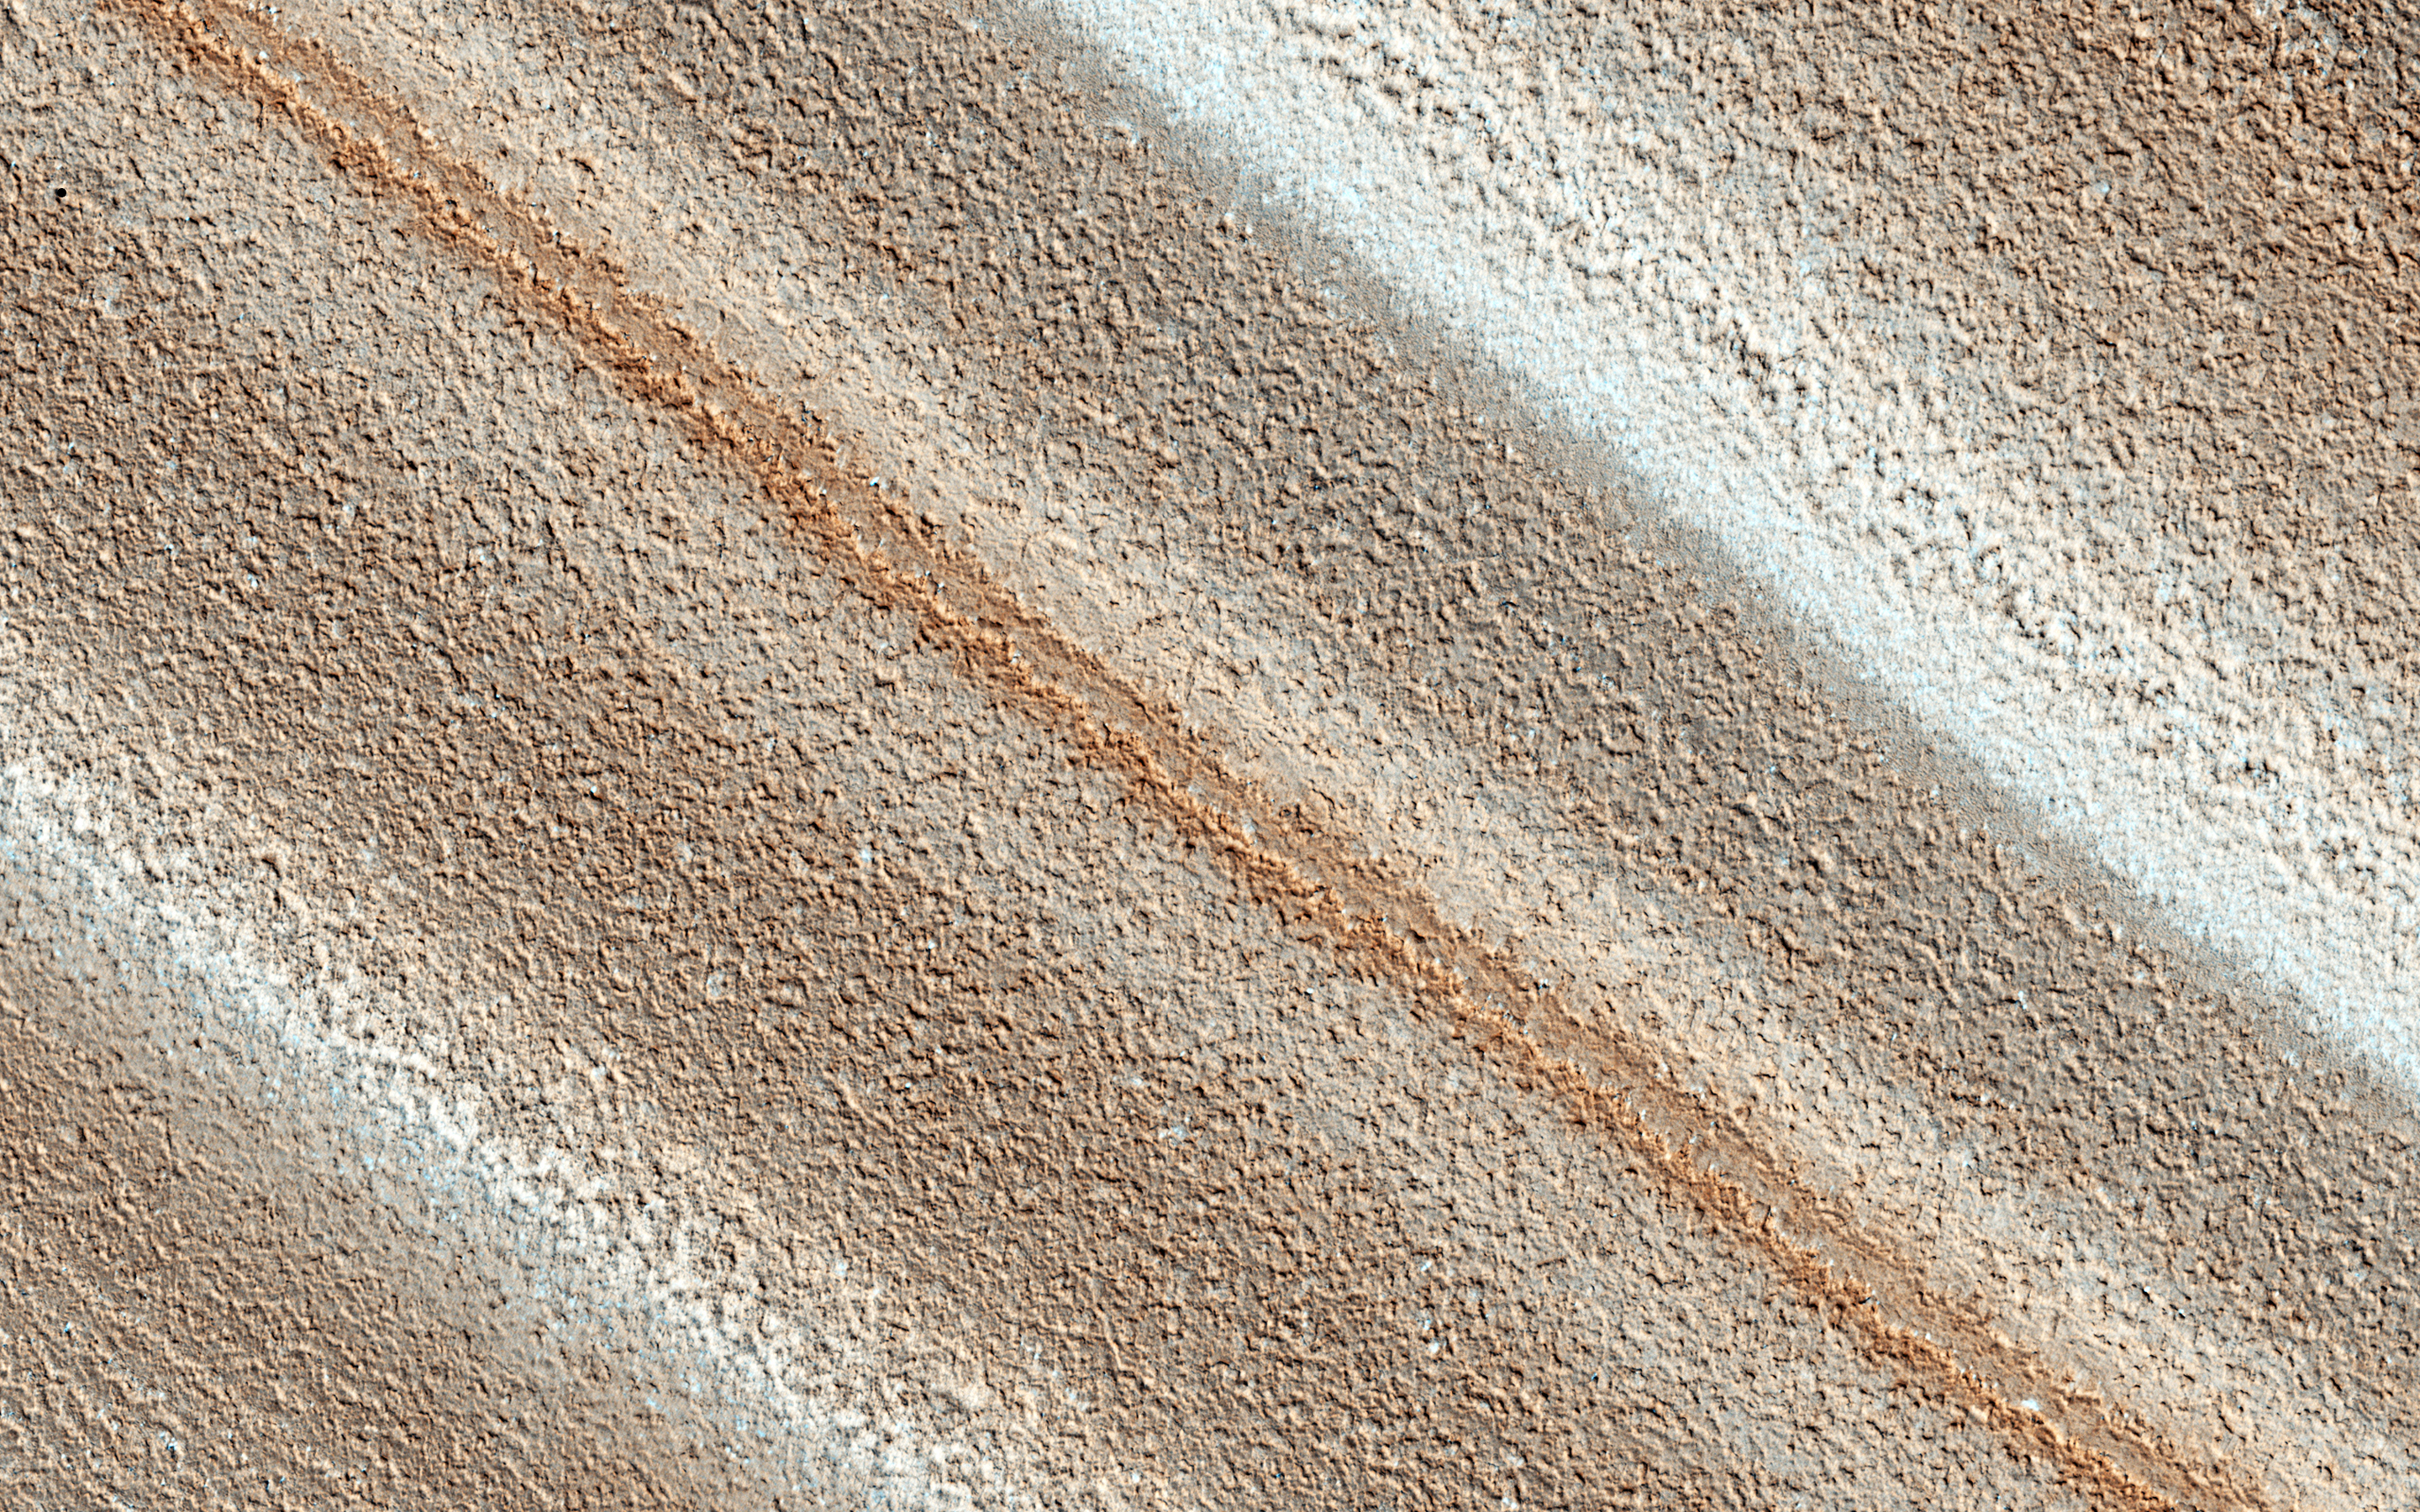

Colorful Polar Layered Deposits

The North Polar layered deposits provide a record of recent climate changes on Mars. Color variations between layers are due to differences in composition of the dust that contaminates the ice, and differences in surface textures and residual seasonal frost.

Enhanced colors can also accentuate the subtle variations.

This is a stereo pair with ESP_044982_2670.

The University of Arizona, Tucson, operates HiRISE, which was built by Ball Aerospace & Technologies Corp., Boulder, Colo. NASA’s Jet Propulsion Laboratory, a division of the California Institute of Technology in Pasadena, manages the Mars Reconnaissance Orbiter Project for NASA’s Science Mission Directorate, Washington.

Credit: NASA/JPL-Caltech/Univ. of Arizona